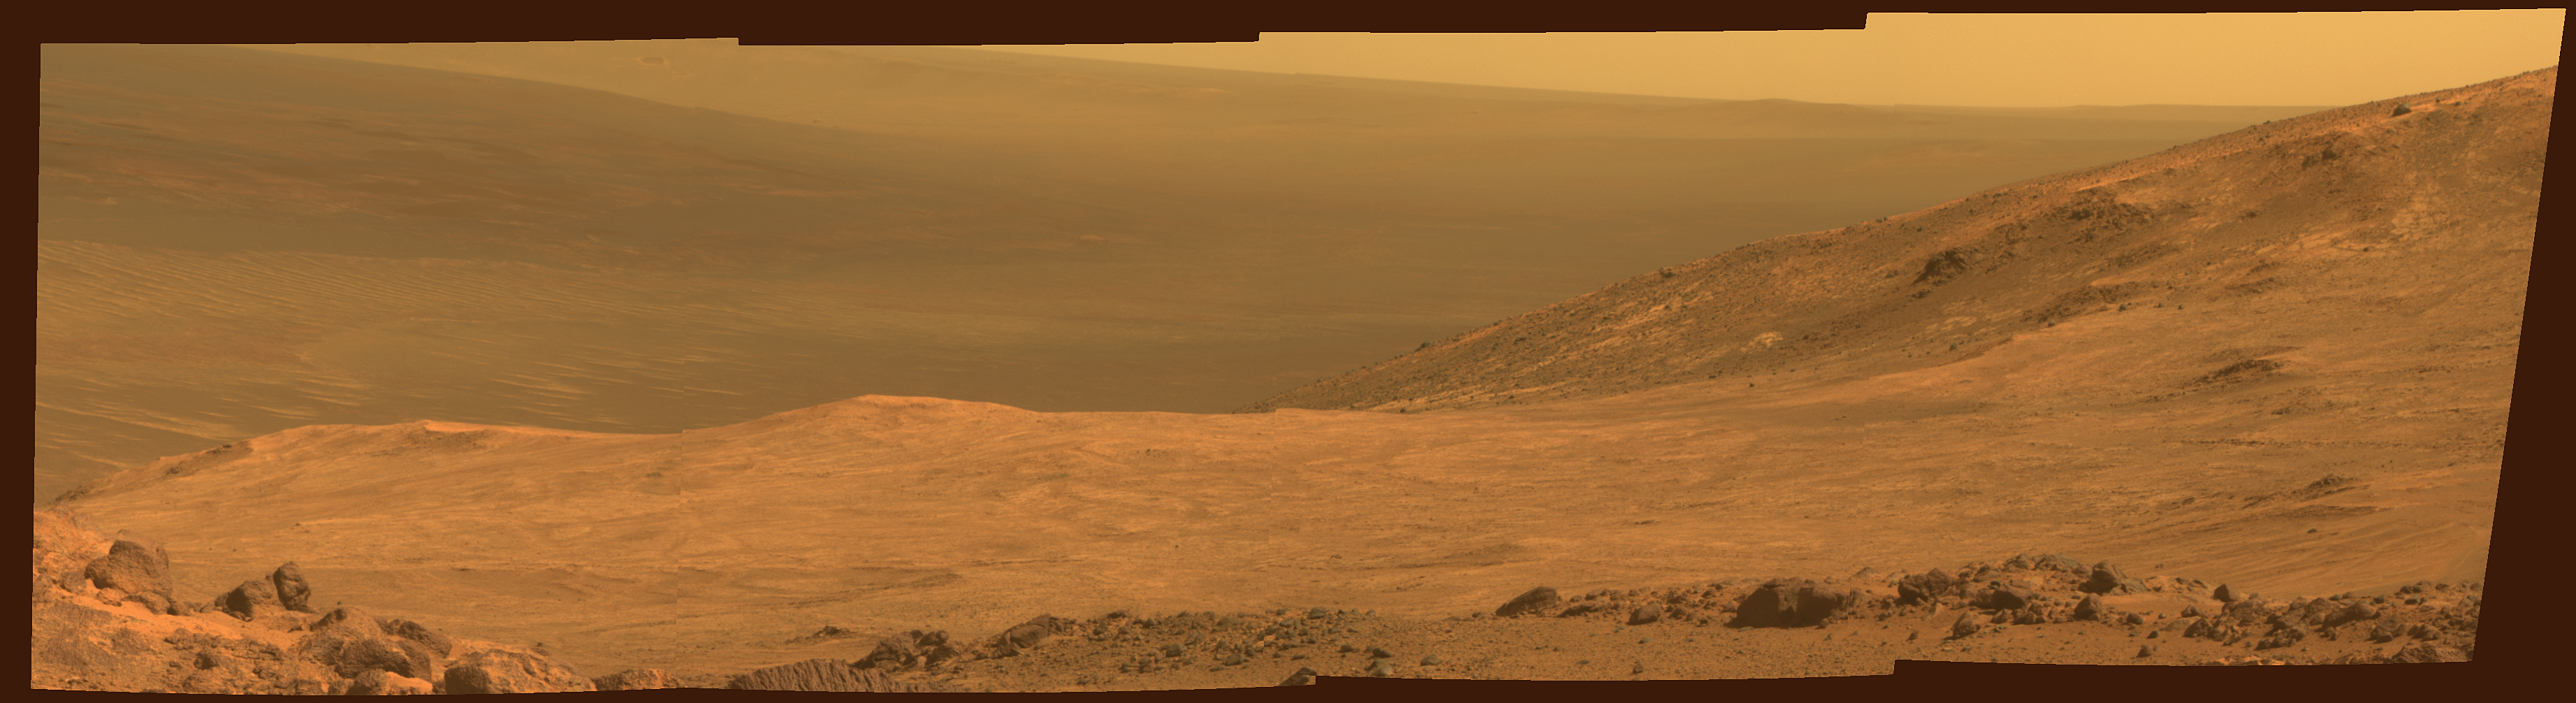

Mars ‘Marathon Valley’ Overlook

This view from NASA’s Mars Exploration Rover Opportunity shows part of “Marathon Valley,” a destination on the western rim of Endeavour Crater, as seen from an overlook north of the valley.

The scene spans from east, at left, to southeast. It combines four pointings of the rover’s panoramic camera (Pancam) on March 13, 2015, during the 3,958th Martian day, or sol, of Opportunity’s work on Mars.

The rover team selected Marathon Valley as a science destination because observations of this location using the Compact Reconnaissance Imaging Spectrometer for Mars (CRISM) instrument on NASA’s Mars Reconnaissance Orbiter yielded evidence of clay minerals, a clue to ancient wet environments. By the time Opportunity explores Marathon Valley, the rover will have exceeded a total driving distance equivalent to an Olympic marathon. Opportunity has been exploring the Meridiani Planum region of Mars since January 2004.

This version of the image is presented in approximate true color by combining exposures taken through three of the Pancam’s color filters at each of the four camera pointings, using filters centered on wavelengths of 753 nanometers (near-infrared), 535 nanometers (green) and 432 nanometers (violet).

JPL manages the Mars Exploration Rover Project for NASA’s Science Mission Directorate in Washington.

Credit: NASA/JPL-Caltech/Cornell Univ./Arizona State Univ.